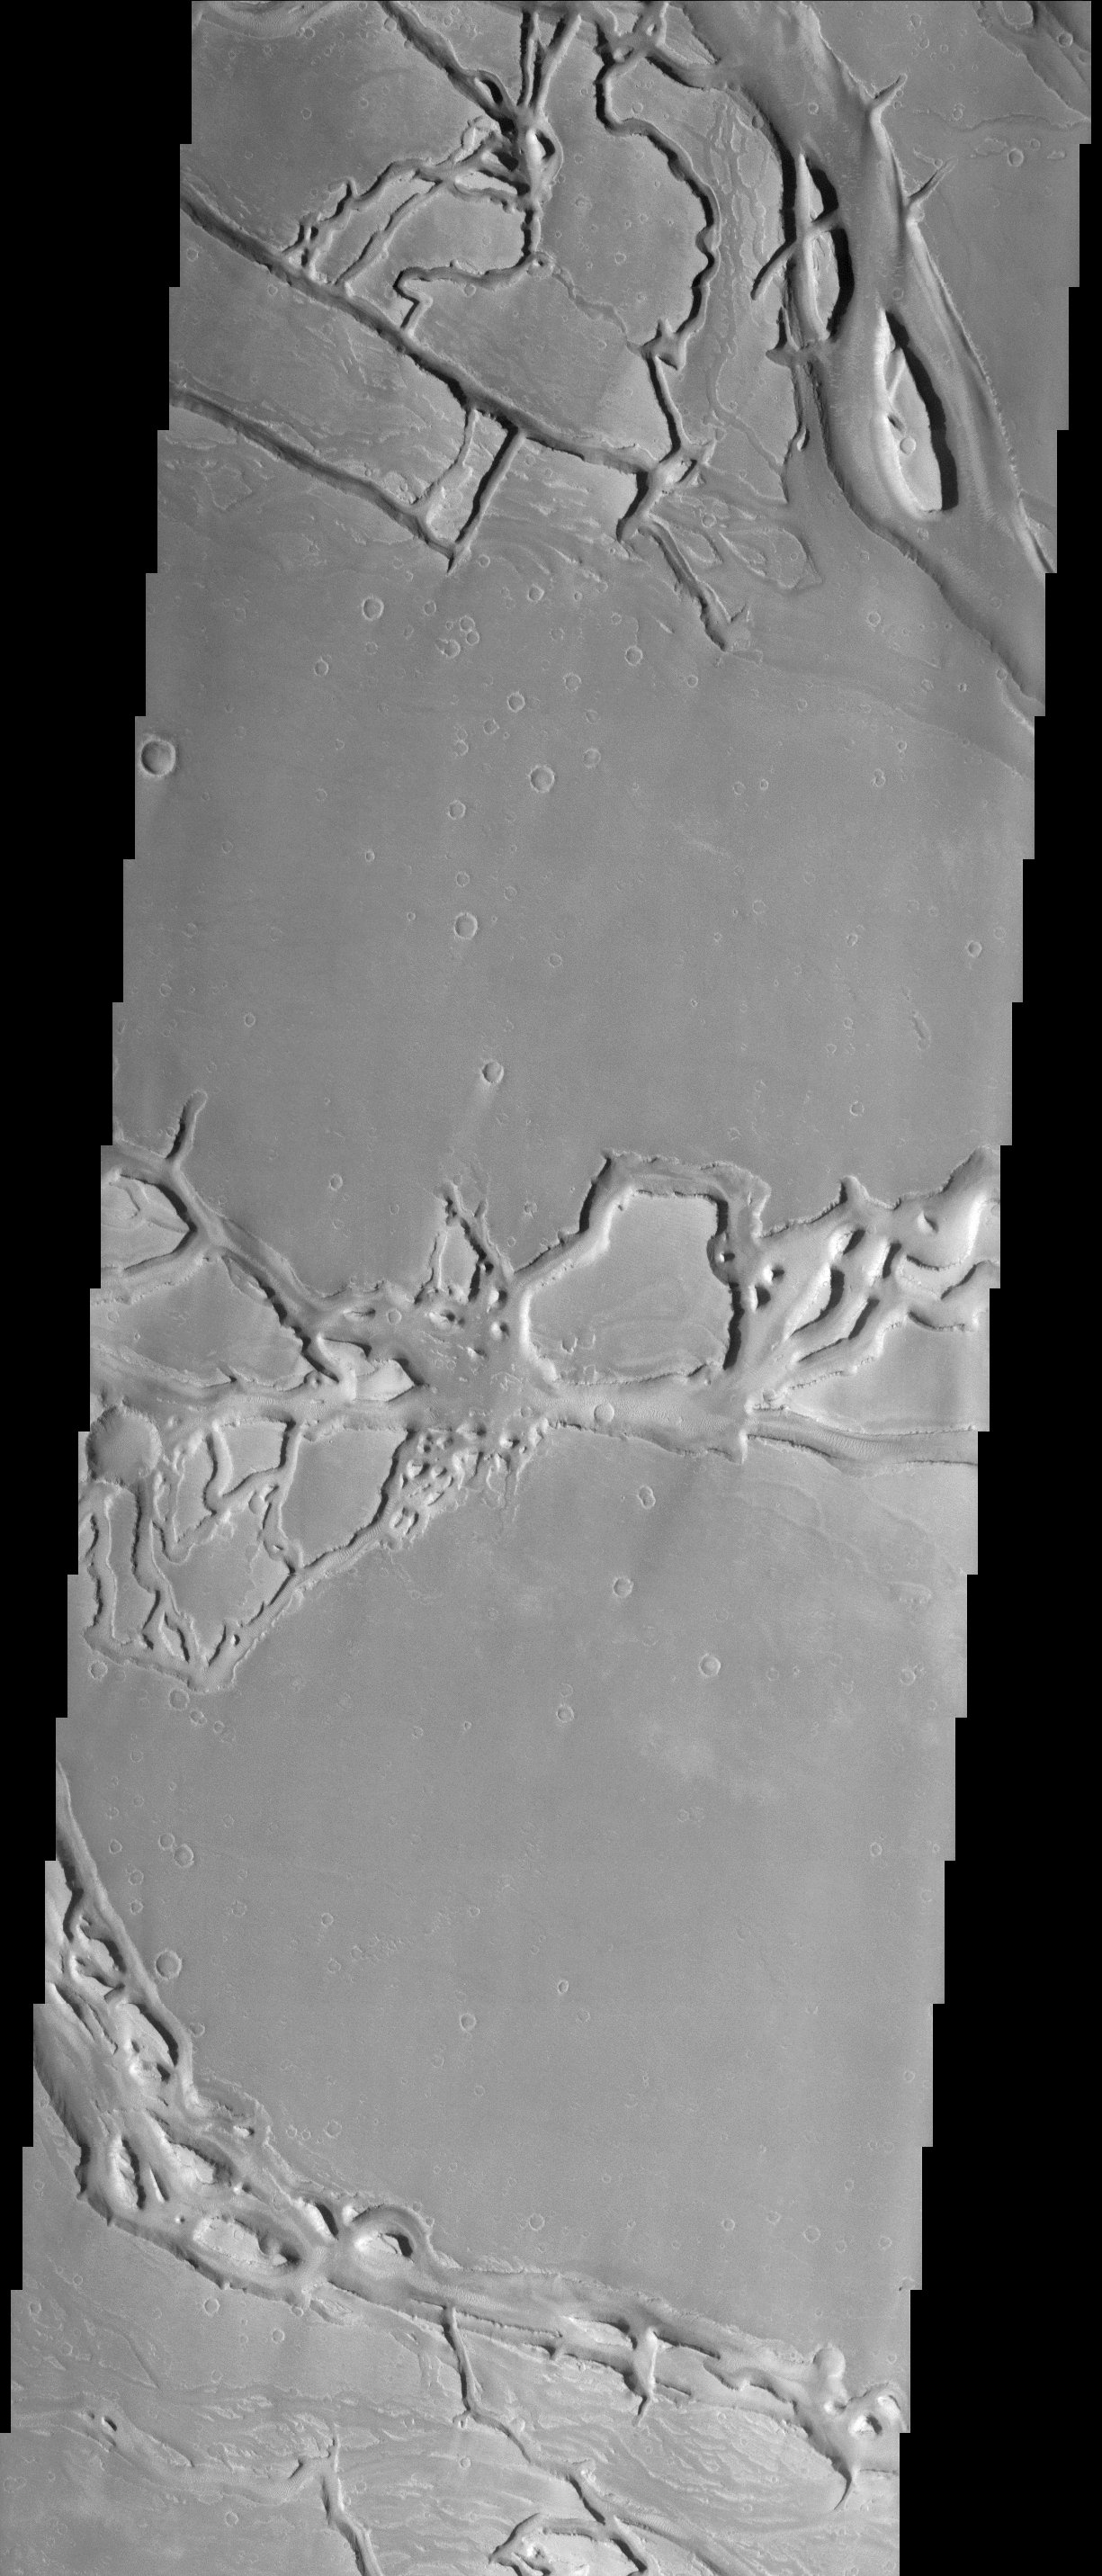

Granicus Valles

The force of moving water from a flood carved these teardrop-shaped islands within Granicus Valles. The orientation of the islands can be used as an indicator of the direction the water flowed. In this case, the water flowed primarily towards the upper left of the image. The image also contains many narrow sinuous channels. Geologists can determine that the floods occurred before a later tectonic event in the region. This event caused the crust to fracture into numerous blocks and fissures (grabens). Many fissures can be seen cutting across the former flood pathways.

Note: this THEMIS visual image has not been radiometrically nor geometrically calibrated for this preliminary release. An empirical correction has been performed to remove instrumental effects. A linear shift has been applied in the cross-track and down-track direction to approximate spacecraft and planetary motion. Fully calibrated and geometrically projected images will be released through the Planetary Data System in accordance with Project policies at a later time.

NASA’s Jet Propulsion Laboratory manages the 2001 Mars Odyssey mission for NASA’s Office of Space Science, Washington, D.C. The Thermal Emission Imaging System (THEMIS) was developed by Arizona State University, Tempe, in collaboration with Raytheon Santa Barbara Remote Sensing. The THEMIS investigation is led by Dr. Philip Christensen at Arizona State University. Lockheed Martin Astronautics, Denver, is the prime contractor for the Odyssey project, and developed and built the orbiter. Mission operations are conducted jointly from Lockheed Martin and from JPL, a division of the California Institute of Technology in Pasadena.

Credit: NASA/JPL/Arizona State University